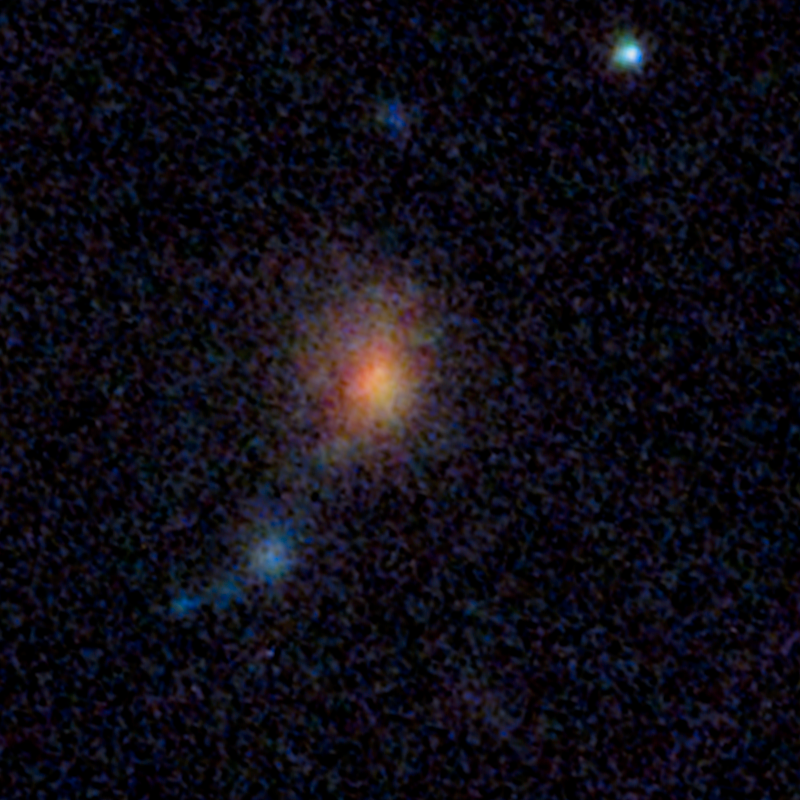

Supernova SCP/SN-L2, SN CL012Car, Caracalla (Before Outburst)

Object Name: Supernova SCP/SN-L2, SN CL012Car, Caracalla
Object Description: Gravitationally Lensed Supernovae
Instrument: HST/ACS/WFC and HST/WFC3/IR
Filters: ACS/WFC: F814W WFC3/IR: F110W and F160W

Blue: F814W Green: F110W Red: F160W

Credit: NASA, ESA, S. Perlmutter (UC Berkeley, LBNL), A. Koekemoer (STScI), M. Postman (STScI), A. Riess (STScI/JHU), J. Nordin (LBNL, UC Berkeley), D. Rubin (Florida State University), and C. McCully (Rutgers University)